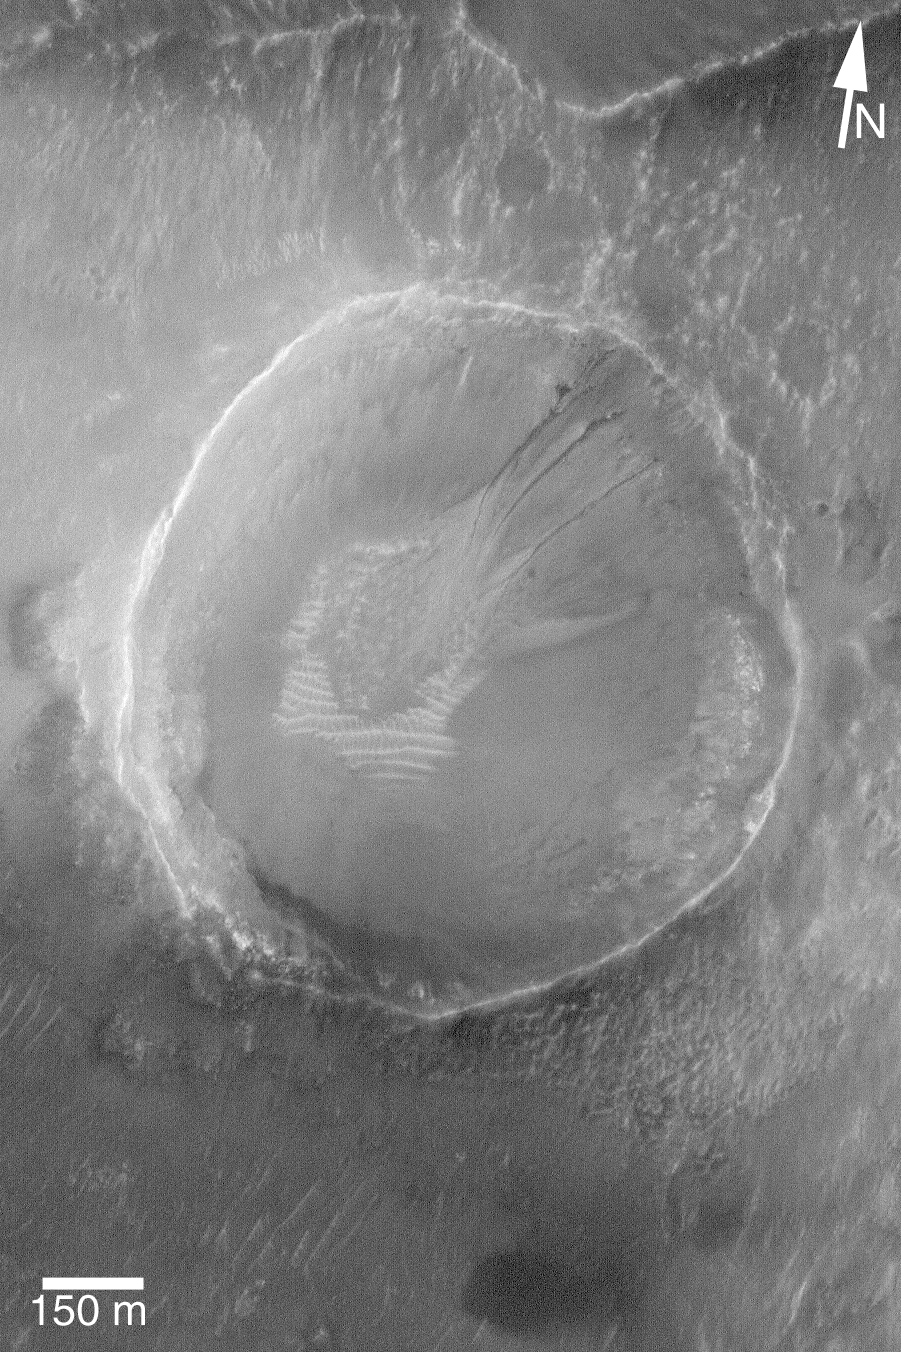

Small Gullied Crater

18 November 2004
Middle- and polar-latitude martian gullies remain as much a mystery today as they were when first announced in June 2000. Some have argued that they form by running water, others argue they required carbon dioxide in liquid or gas form, still others have proposed that these features form “dry” by simple landsliding processes (although landslides elsewhere on Mars do not form features that look like the martian gullies). They occur almost exclusively at latitudes higher than 30° in both hemispheres, although they are more common in the southern hemisphere. This Mars Global Surveyor (MGS) Mars Orbiter Camera (MOC) image shows a very small gully example in a crater that is only about 1 km across — roughly the size of the famous Meteor Crater in northern Arizona. The debris transported through the gullies was deposited on top of light-toned, windblown ripples on the floor of the crater, indicating that the ripples are older. This crater is located near 37.9°S, 169.3°W. The 150 meter scale bar is about 490 feet long. Sunlight illuminates the scene from the upper left.

Credit: NASA/JPL/Malin Space Science Systems